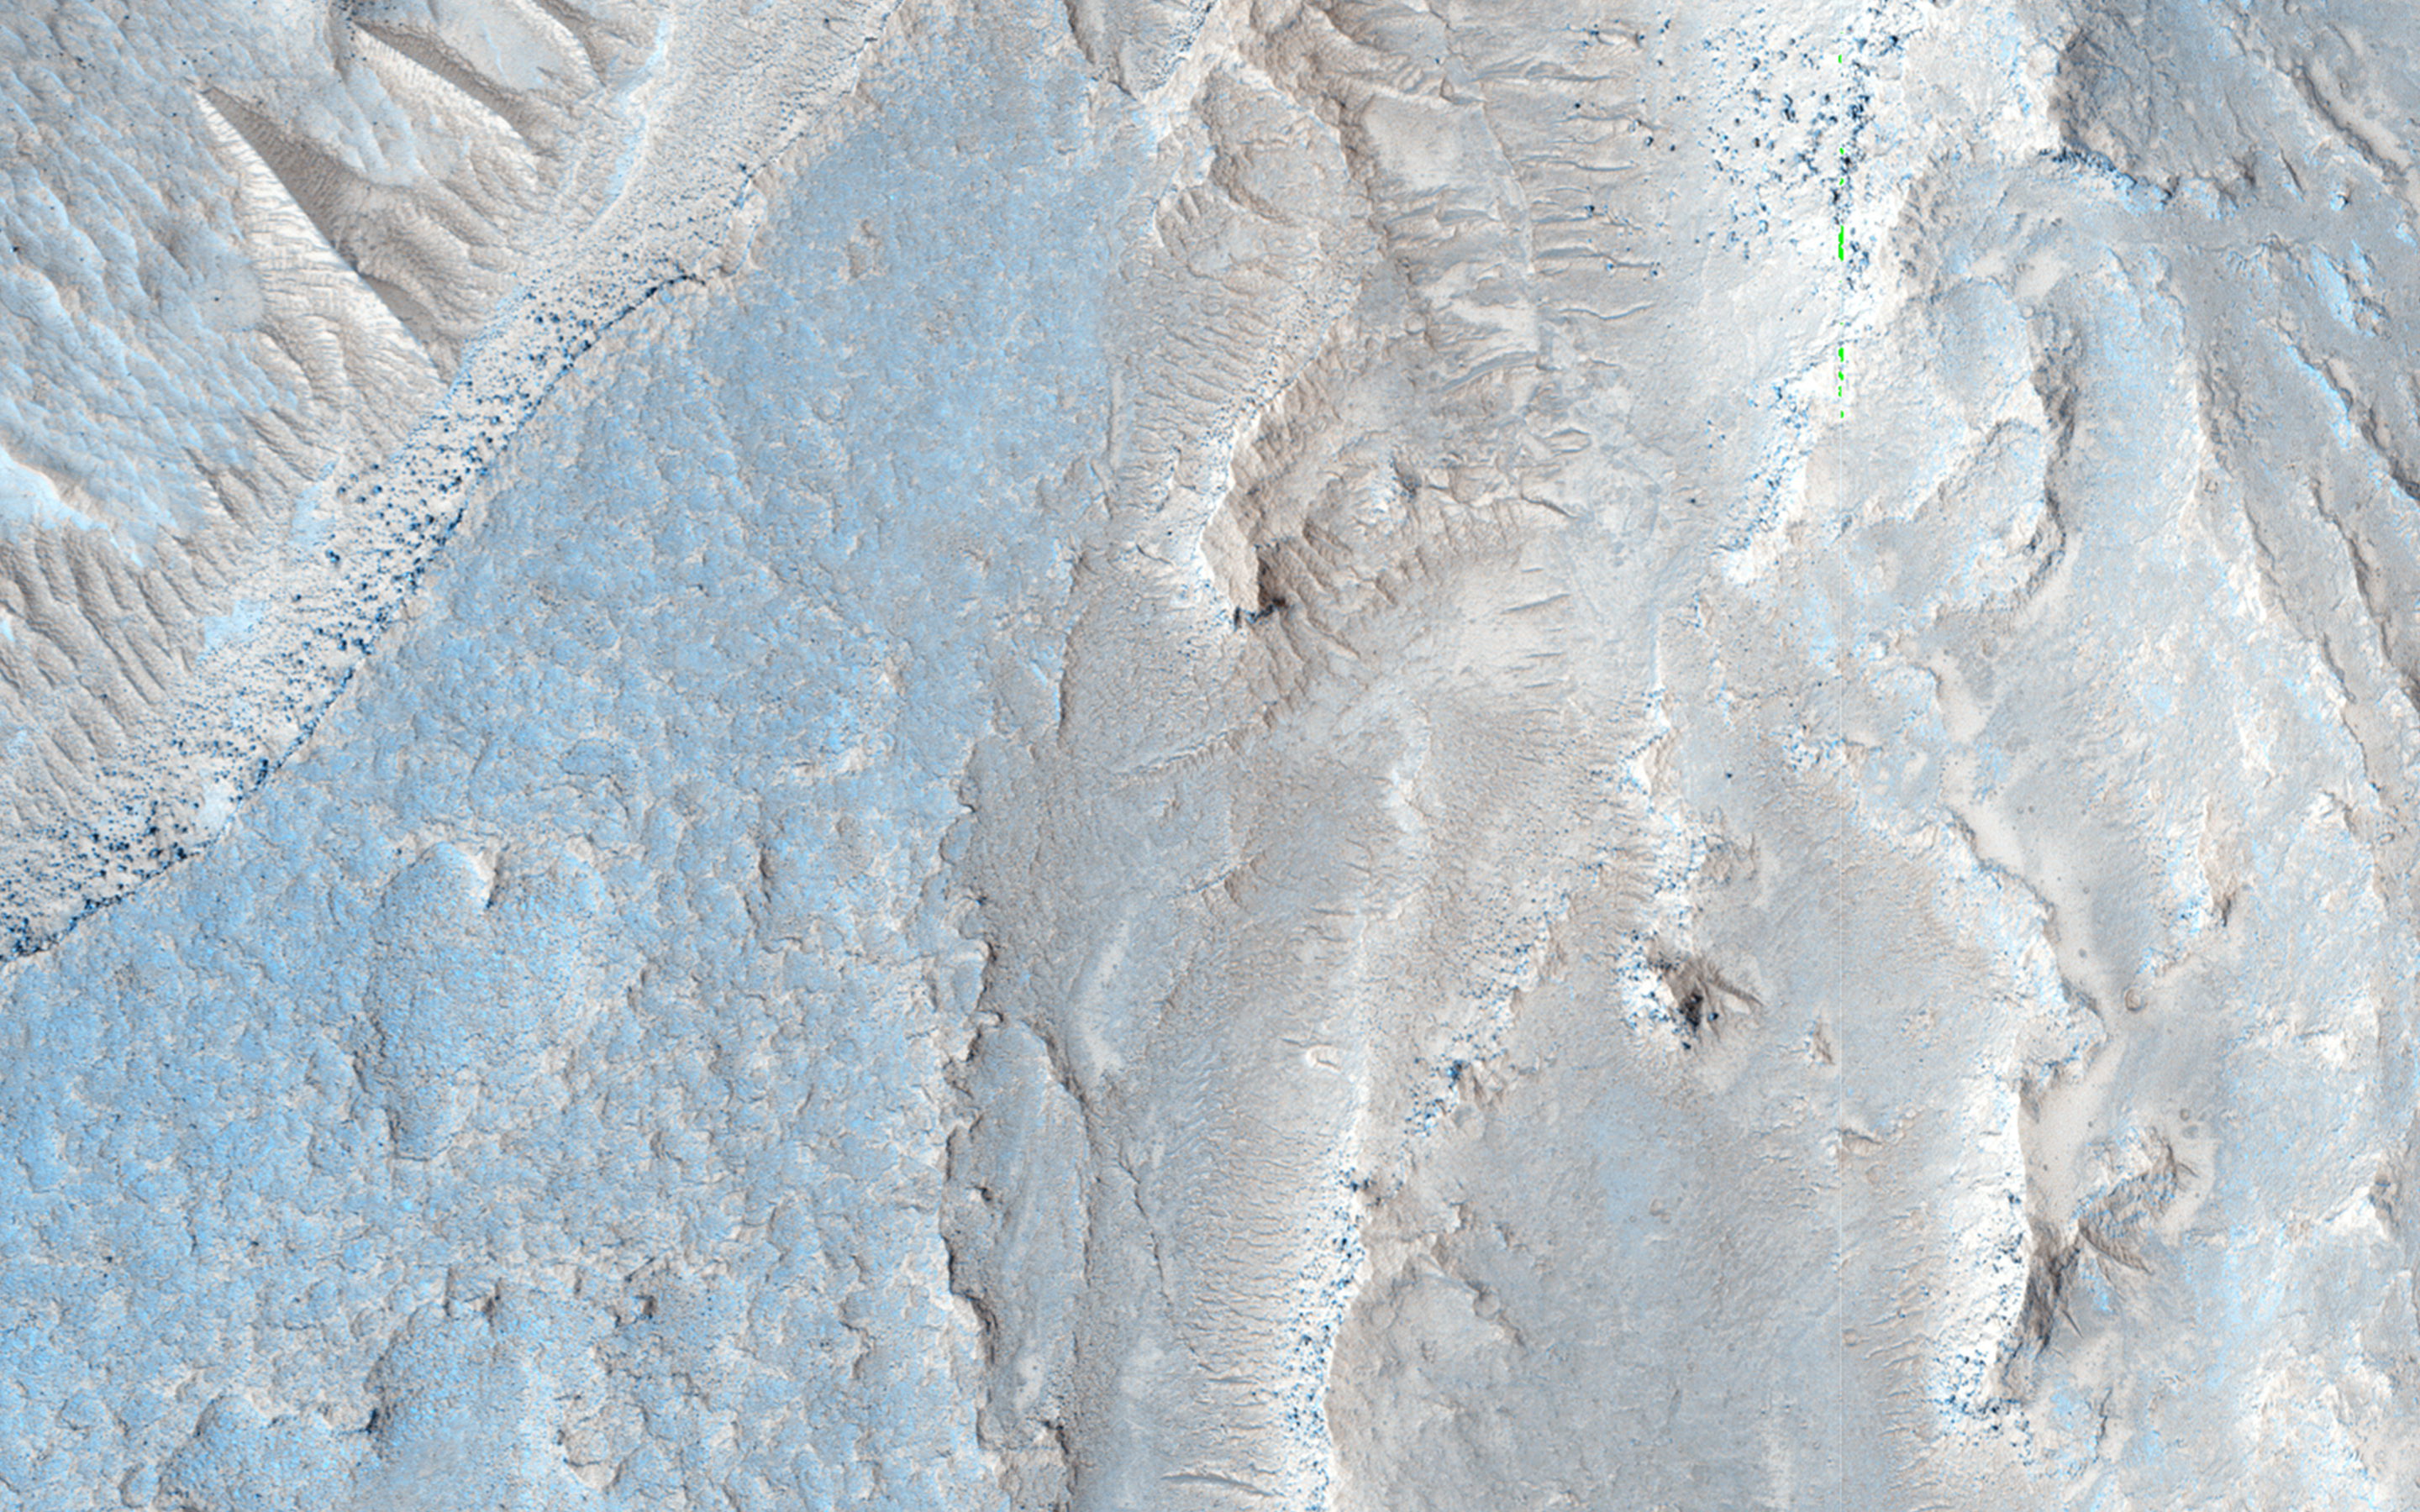

Strange Flow: Landslide, Impact Melt or Lava?

This observation shows the full-width of a HiRISE image and its enhanced color strip, which only covers approximately 20 percent of the picture.

The image is approximately 6 by 6 kilometers and is located east of Noctis Labyrinthus, in a portion the large canyon system Valles Marineris. Visible in this image is a close-up of extensive deposits (some of which has a bluish color) that originated outside of the valley. These deposits appear to have flowed down towards low-lying areas and then bank up against higher topographic features.

Scientists are trying to determine if these deposits represent materials deposited by a massive landslide, an impact crater or a nearby volcanic event.

HiRISE is one of six instruments on NASA’s Mars Reconnaissance Orbiter. The University of Arizona, Tucson, operates HiRISE, which was built by Ball Aerospace & Technologies Corp., Boulder, Colorado. NASA’s Jet Propulsion Laboratory, a division of the California Institute of Technology in Pasadena, manages the Mars Reconnaissance Orbiter Project for NASA’s Science Mission Directorate, Washington.

Credit: NASA/JPL-Caltech/University of Arizona